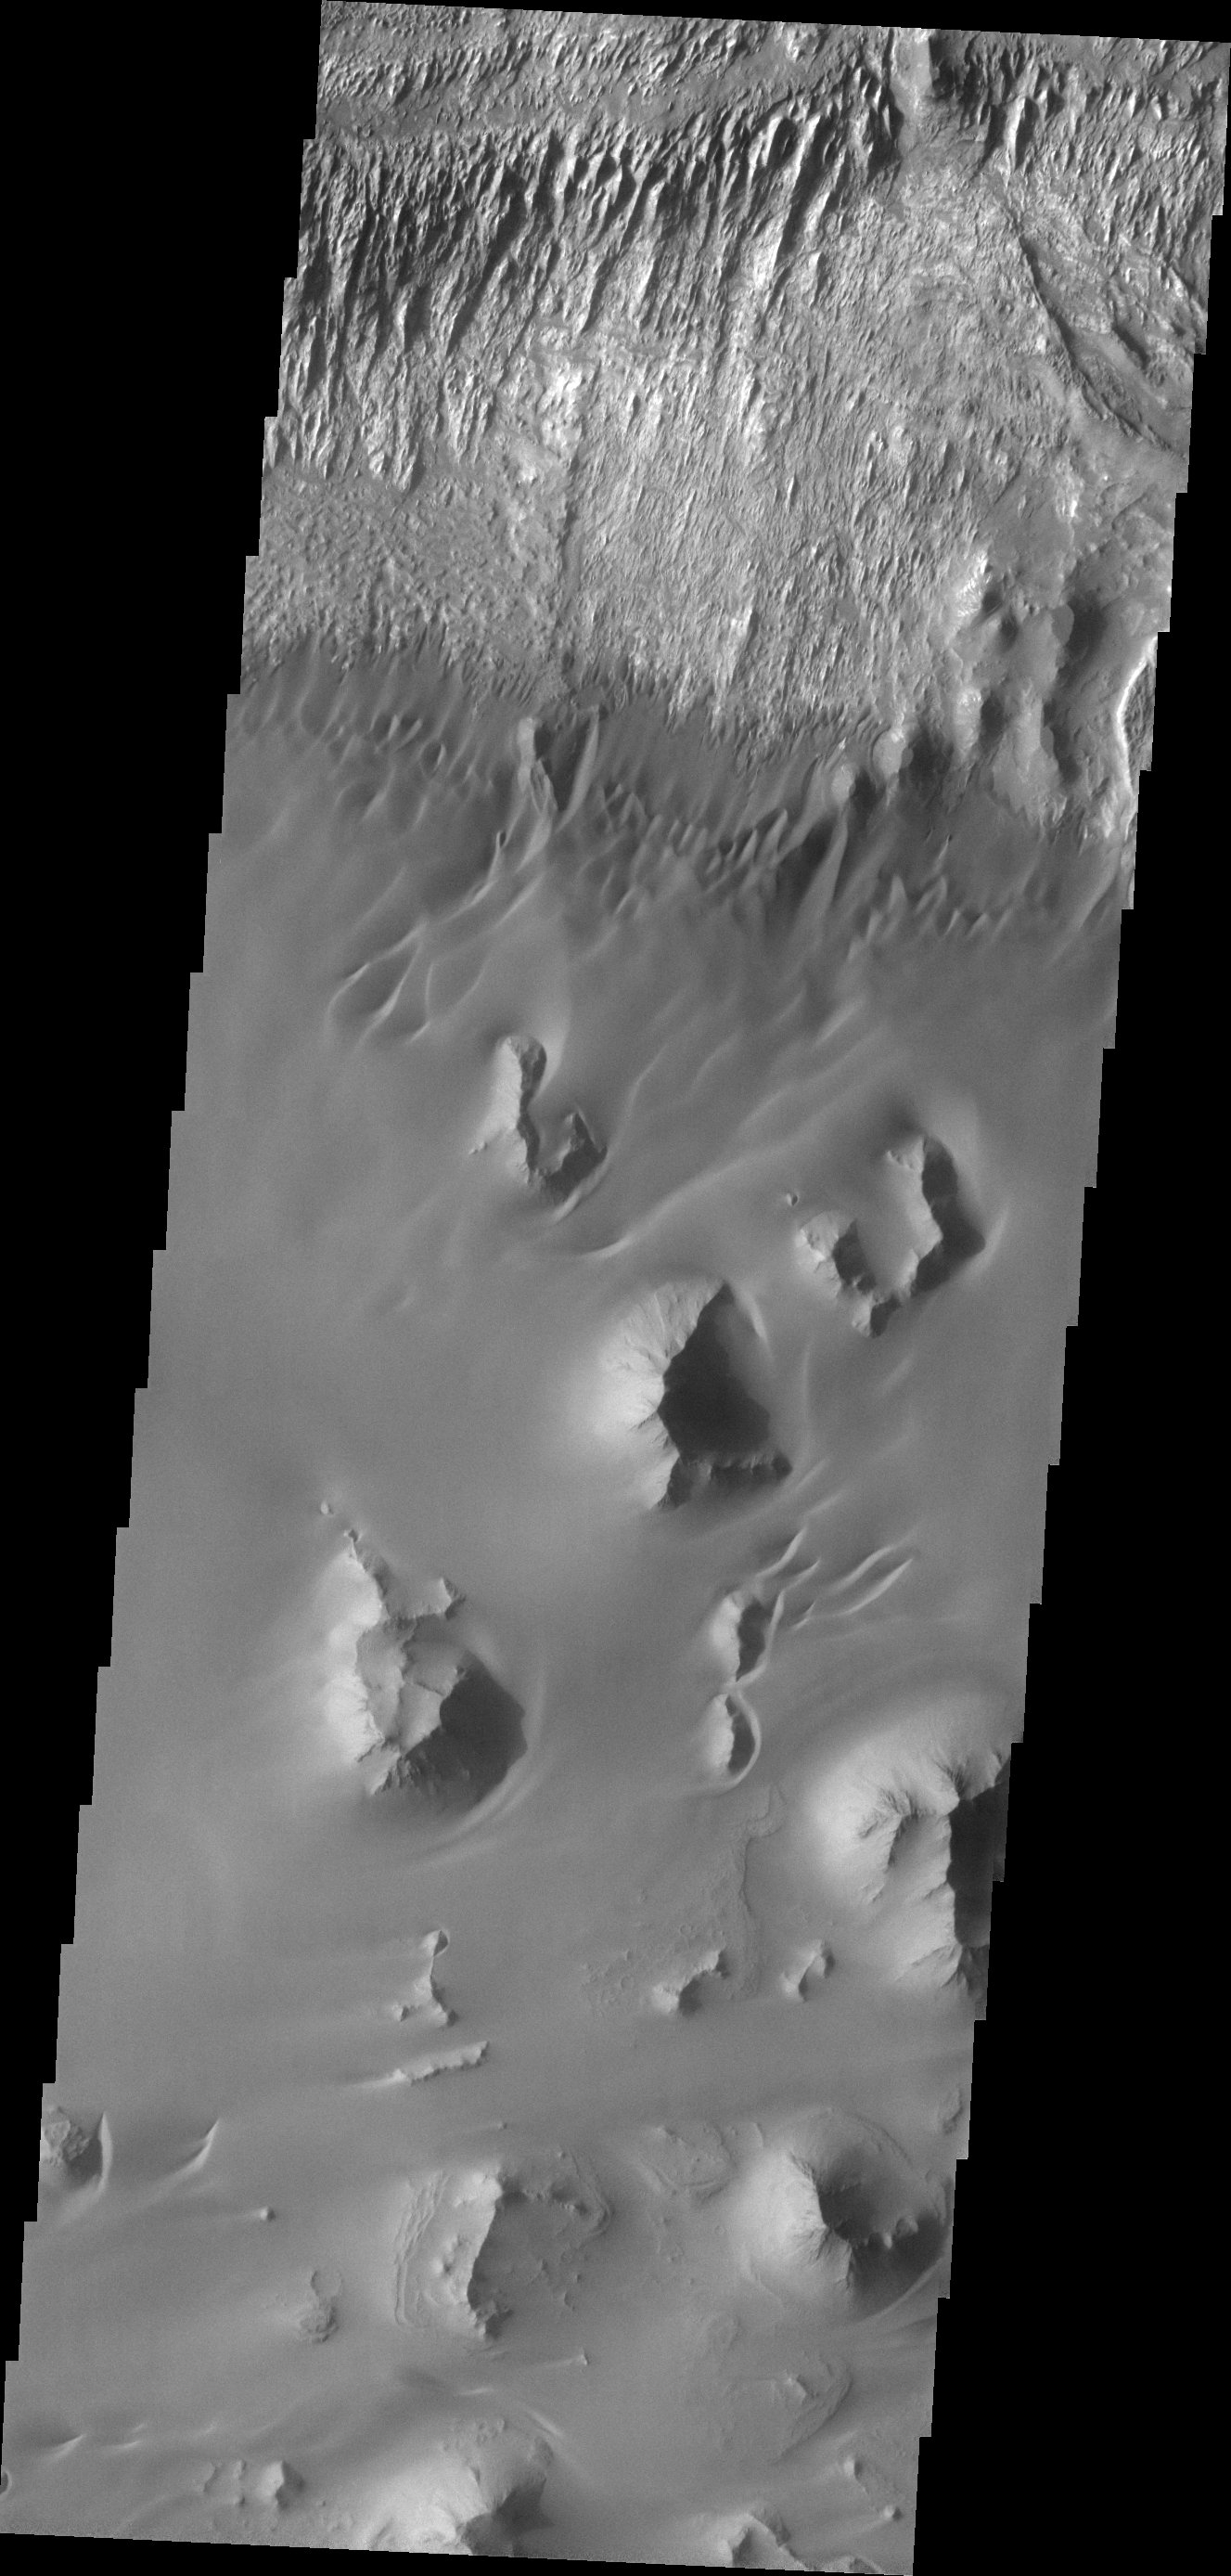

Ganges Chasma

This VIS image of the floor of Ganges Chasma shows eroded fill material and extensive sand deposits.

Credit: NASA/JPL/ASU